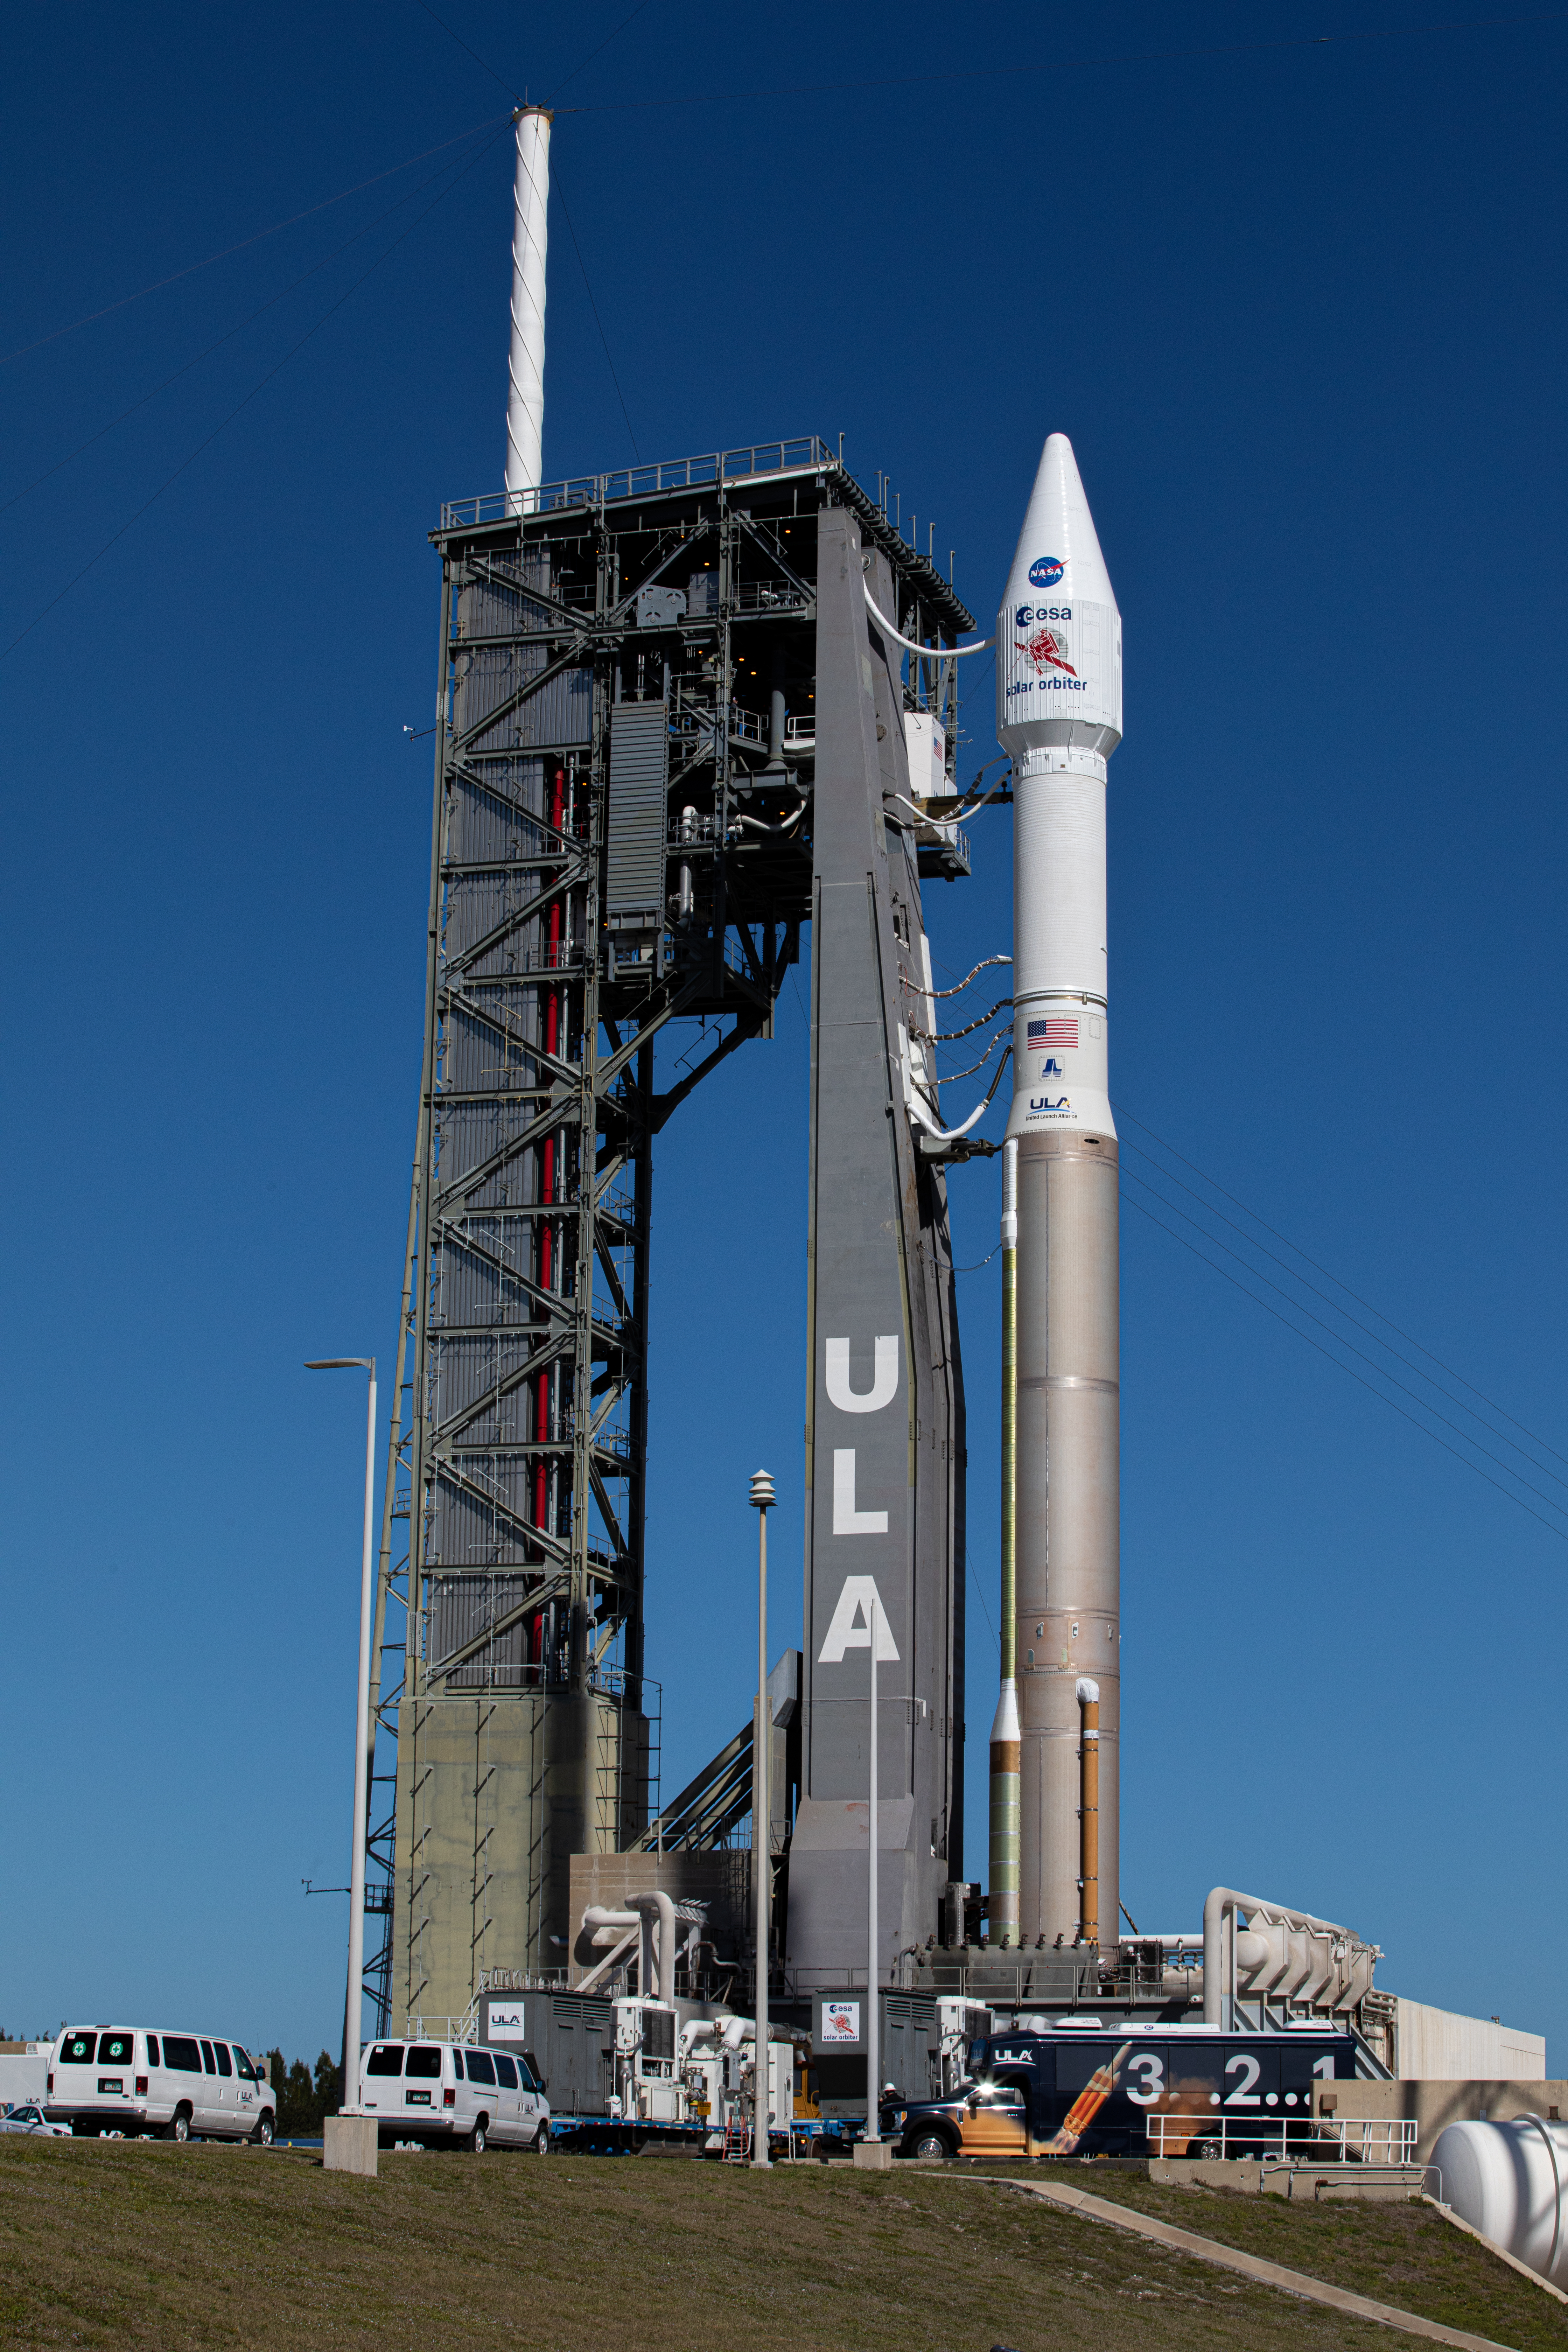

Solar Orbiter Rollout to Pad

The United Launch Alliance Atlas V rocket with the Solar Orbiter spacecraft arrives at the launch pad at Space Launch Complex 41 on Cape Canaveral Air Force Station in Florida on Feb. 8, 2020. Solar Orbiter is an international cooperative mission between ESA (European Space Agency) and NASA. The mission aims to study the Sun, its outer atmosphere and solar wind. The spacecraft will provide the first images of the Sun’s poles. NASA’s Launch Services Program based at Kennedy is managing the launch. The spacecraft has been developed by Airbus Defence and Space. Solar Orbiter will launch Feb. 9, 2020 aboard the Atlas V rocket.

Credit: NASA/Kim Shiflett